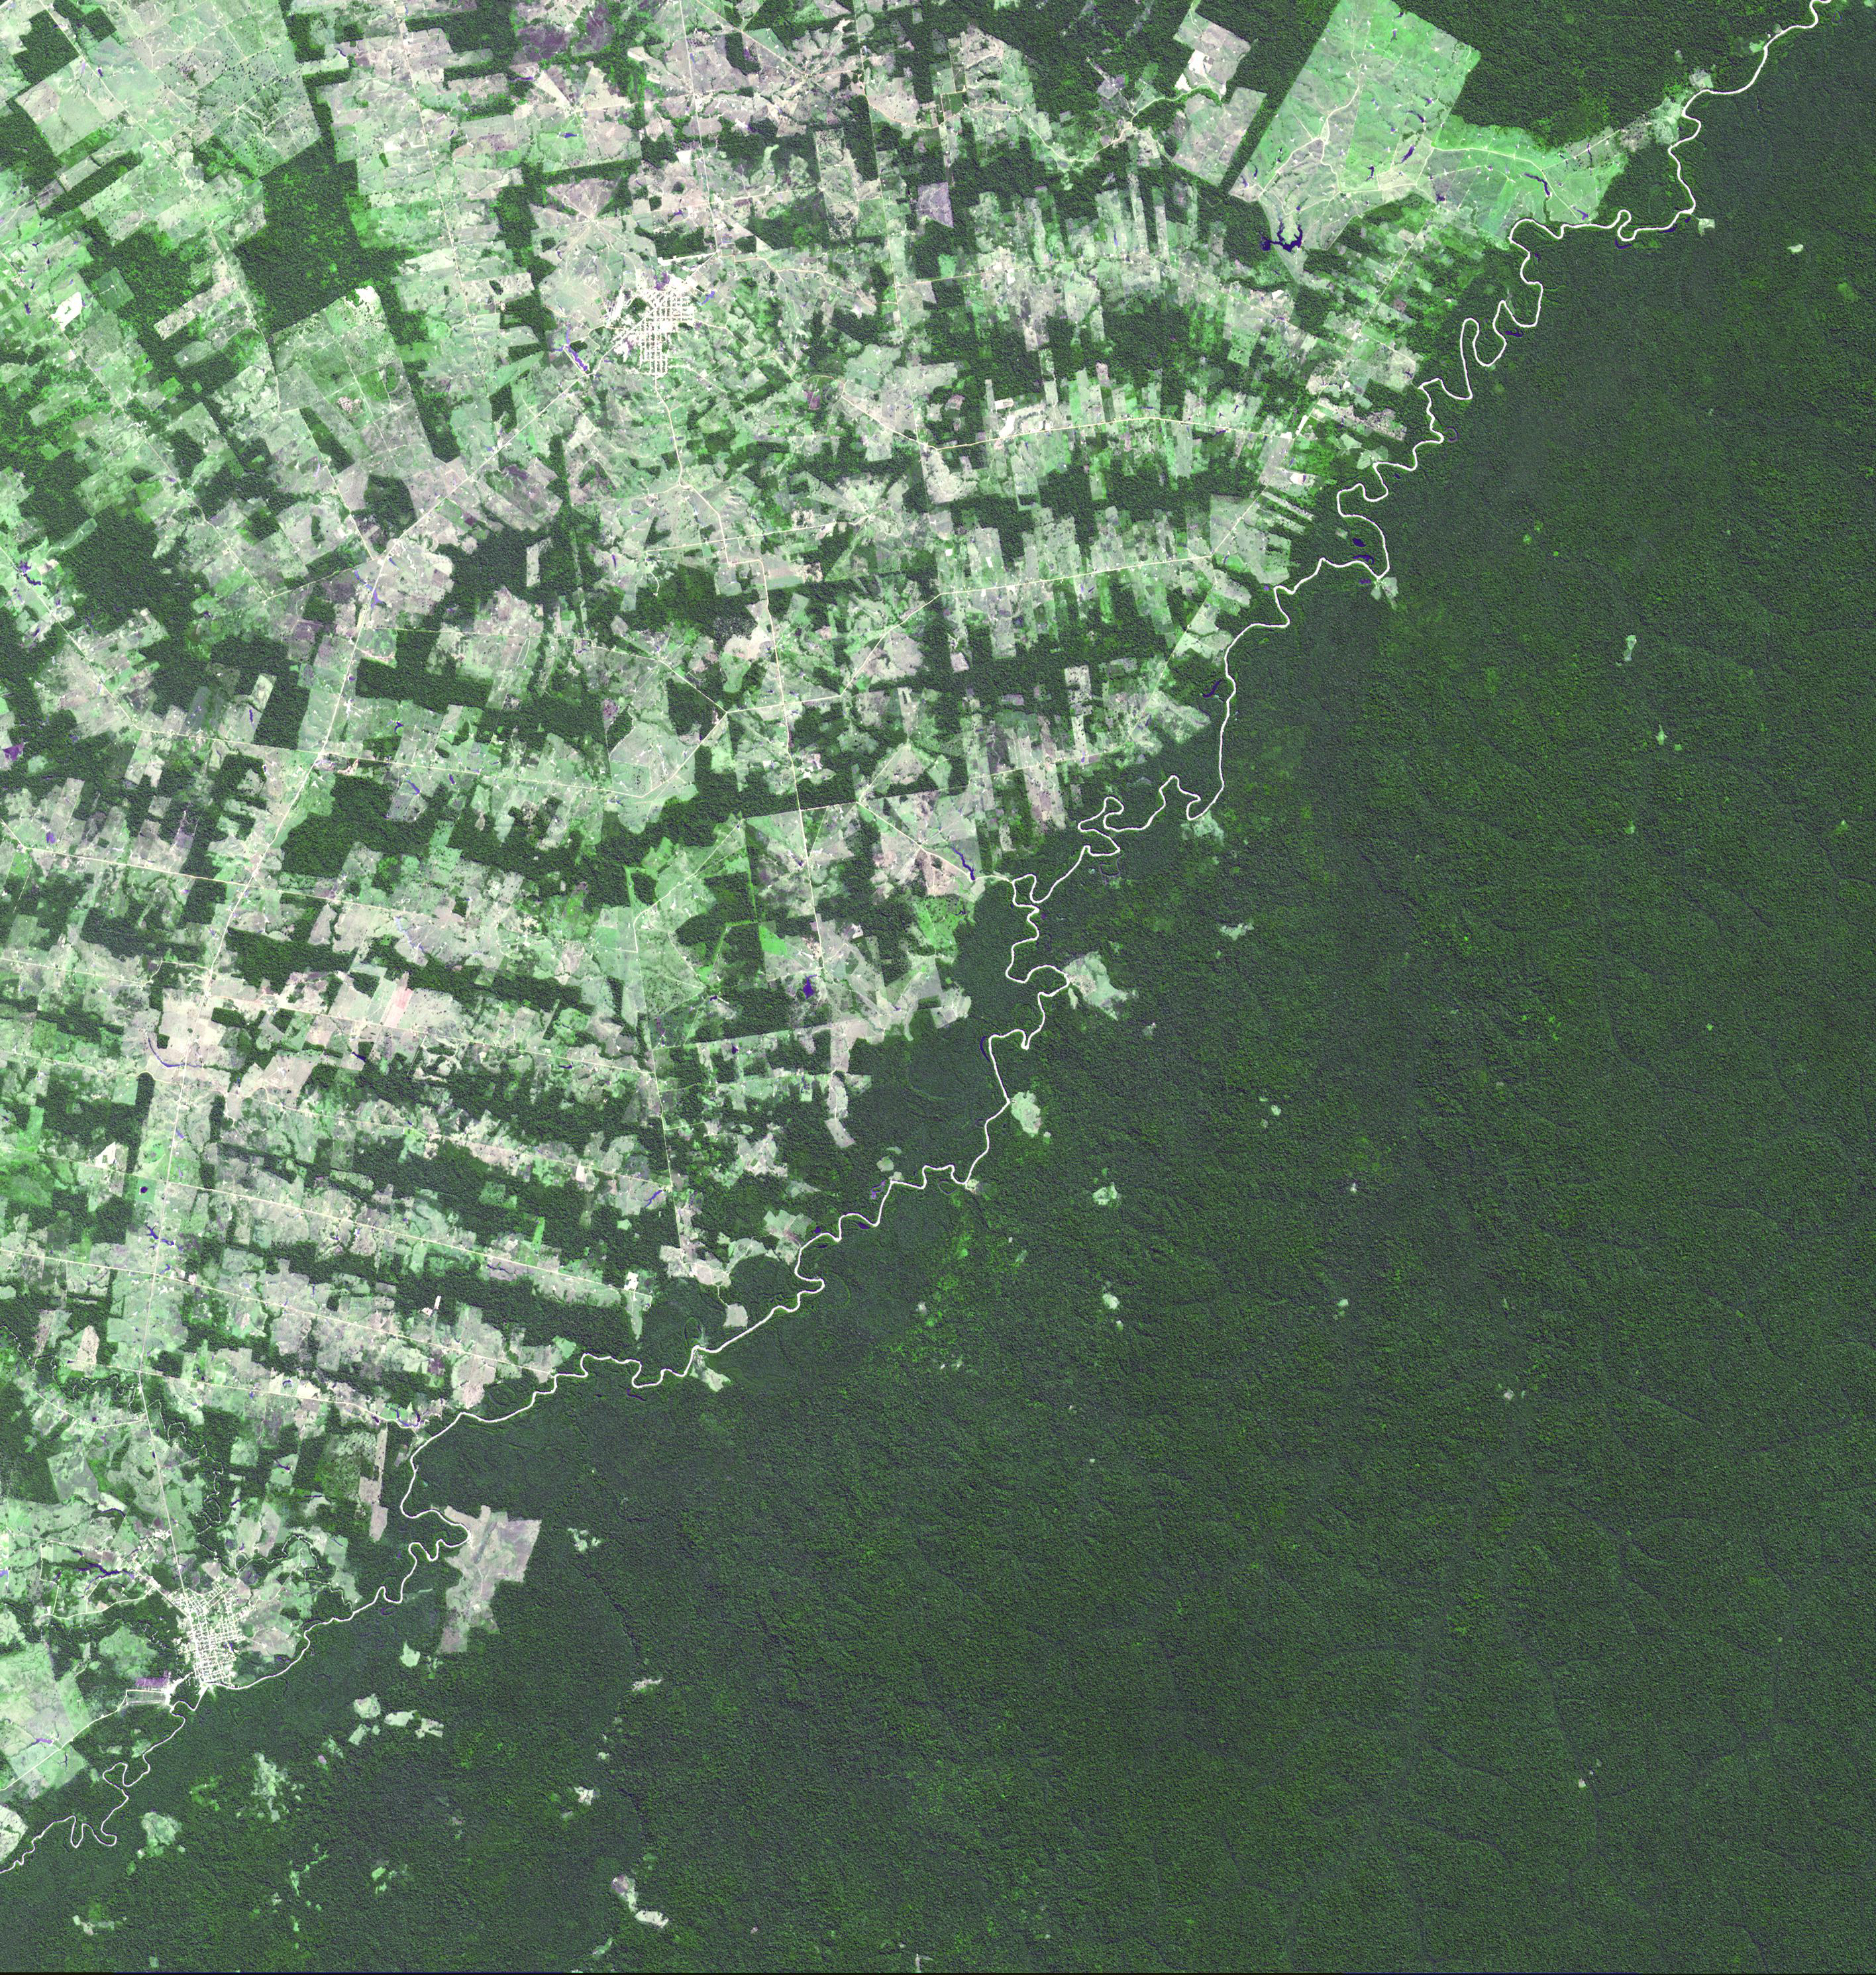

Brazil-Bolivia Border

The river-delineated border between western Brazil’s Acre province (upper left), and northwestern Bolivia’s Pando Department (lower right), demarcates a remarkable difference in land use and development practices. Brazil has opened up this part of the rain forest to farming and settlement, producing the herringbone pattern of forest cutting. This part of Bolivia, on the other hand, preserves its native rain forest, untouched by development. The image was acquired July 2, 2008, covers an area of 42 by 45 km, and is located at 10.3 degrees south latitude, 67.2 degrees west longitude.

With its 14 spectral bands from the visible to the thermal infrared wavelength region and its high spatial resolution of 15 to 90 meters (about 50 to 300 feet), ASTER images Earth to map and monitor the changing surface of our planet. ASTER is one of five Earth-observing instruments launched Dec. 18, 1999, on Terra. The instrument was built by Japan’s Ministry of Economy, Trade and Industry. A joint U.S./Japan science team is responsible for validation and calibration of the instrument and data products.

The broad spectral coverage and high spectral resolution of ASTER provides scientists in numerous disciplines with critical information for surface mapping and monitoring of dynamic conditions and temporal change. Example applications are: monitoring glacial advances and retreats; monitoring potentially active volcanoes; identifying crop stress; determining cloud morphology and physical properties; wetlands evaluation; thermal pollution monitoring; coral reef degradation; surface temperature mapping of soils and geology; and measuring surface heat balance.

The U.S. science team is located at NASA’s Jet Propulsion Laboratory, Pasadena, Calif. The Terra mission is part of NASA’s Science Mission Directorate, Washington, D.C.

Credit: NASA/GSFC/METI/ERSDAC/JAROS, and U.S./Japan ASTER Science Team